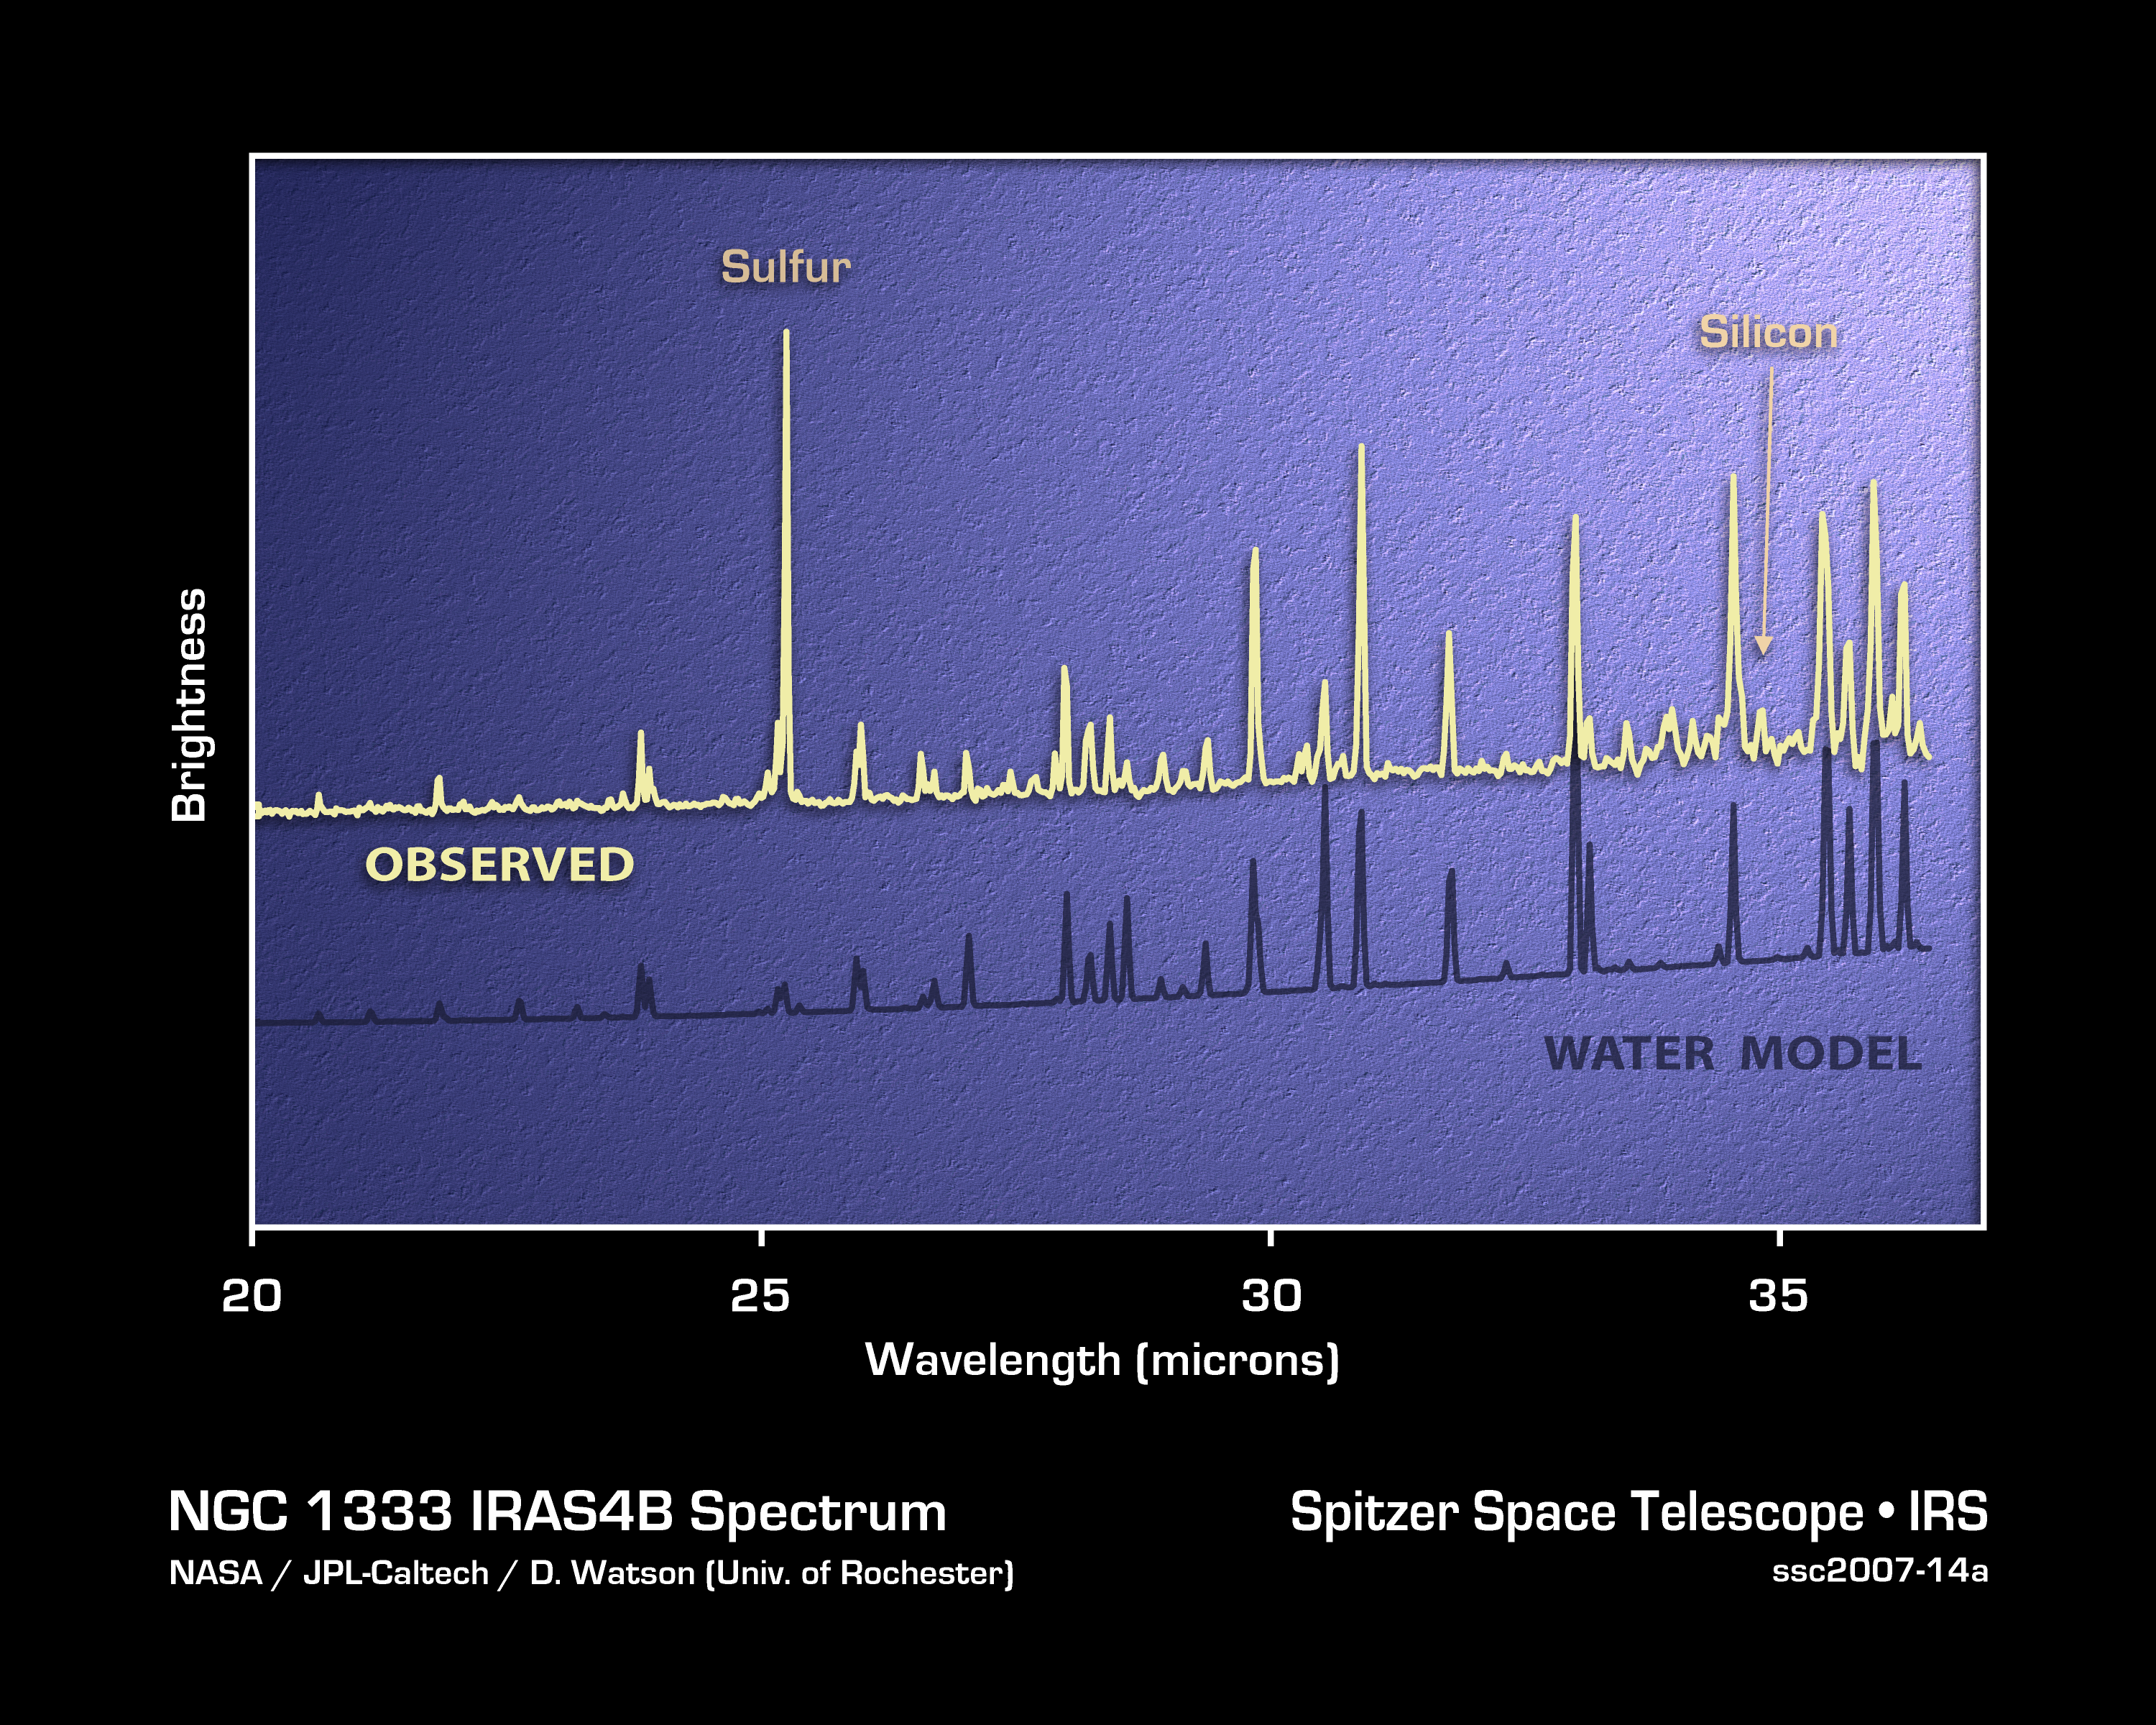

Spitzer Sees Water Loud and Clear

This plot of infrared data, called a spectrum, shows the strong signature of water vapor deep within the core of an embryonic star system, called NGC 1333-IRAS 4B.

The data were captured by NASA’s Spitzer Space Telescope using an instrument called a spectrograph. A spectrograph collects light and sorts it according to color, or wavelength. In this case, infrared light from NGC 1333-IRAS 4B was broken up into the wavelengths listed on the horizontal axis of the plot. The sharp spikes, called spectral lines, occur at wavelengths at which the stellar object is particularly bright. The signature of water vapor is revealed in the pattern of wavelengths at which the spikes appear.

By comparing the observed data to a model (lower curve), astronomers can also determine the physical and chemical details of the region. For example, astronomers say these data suggest that ice in a cocoon surrounding the forming star is falling inward. The ice then smacks supersonically into a dusty planet-forming disk surrounding the stellar embryo, heats up and vaporizes quickly, releasing the infrared light that Spitzer collected.

Credit: NASA/JPL-Caltech/Univ. of Roch.